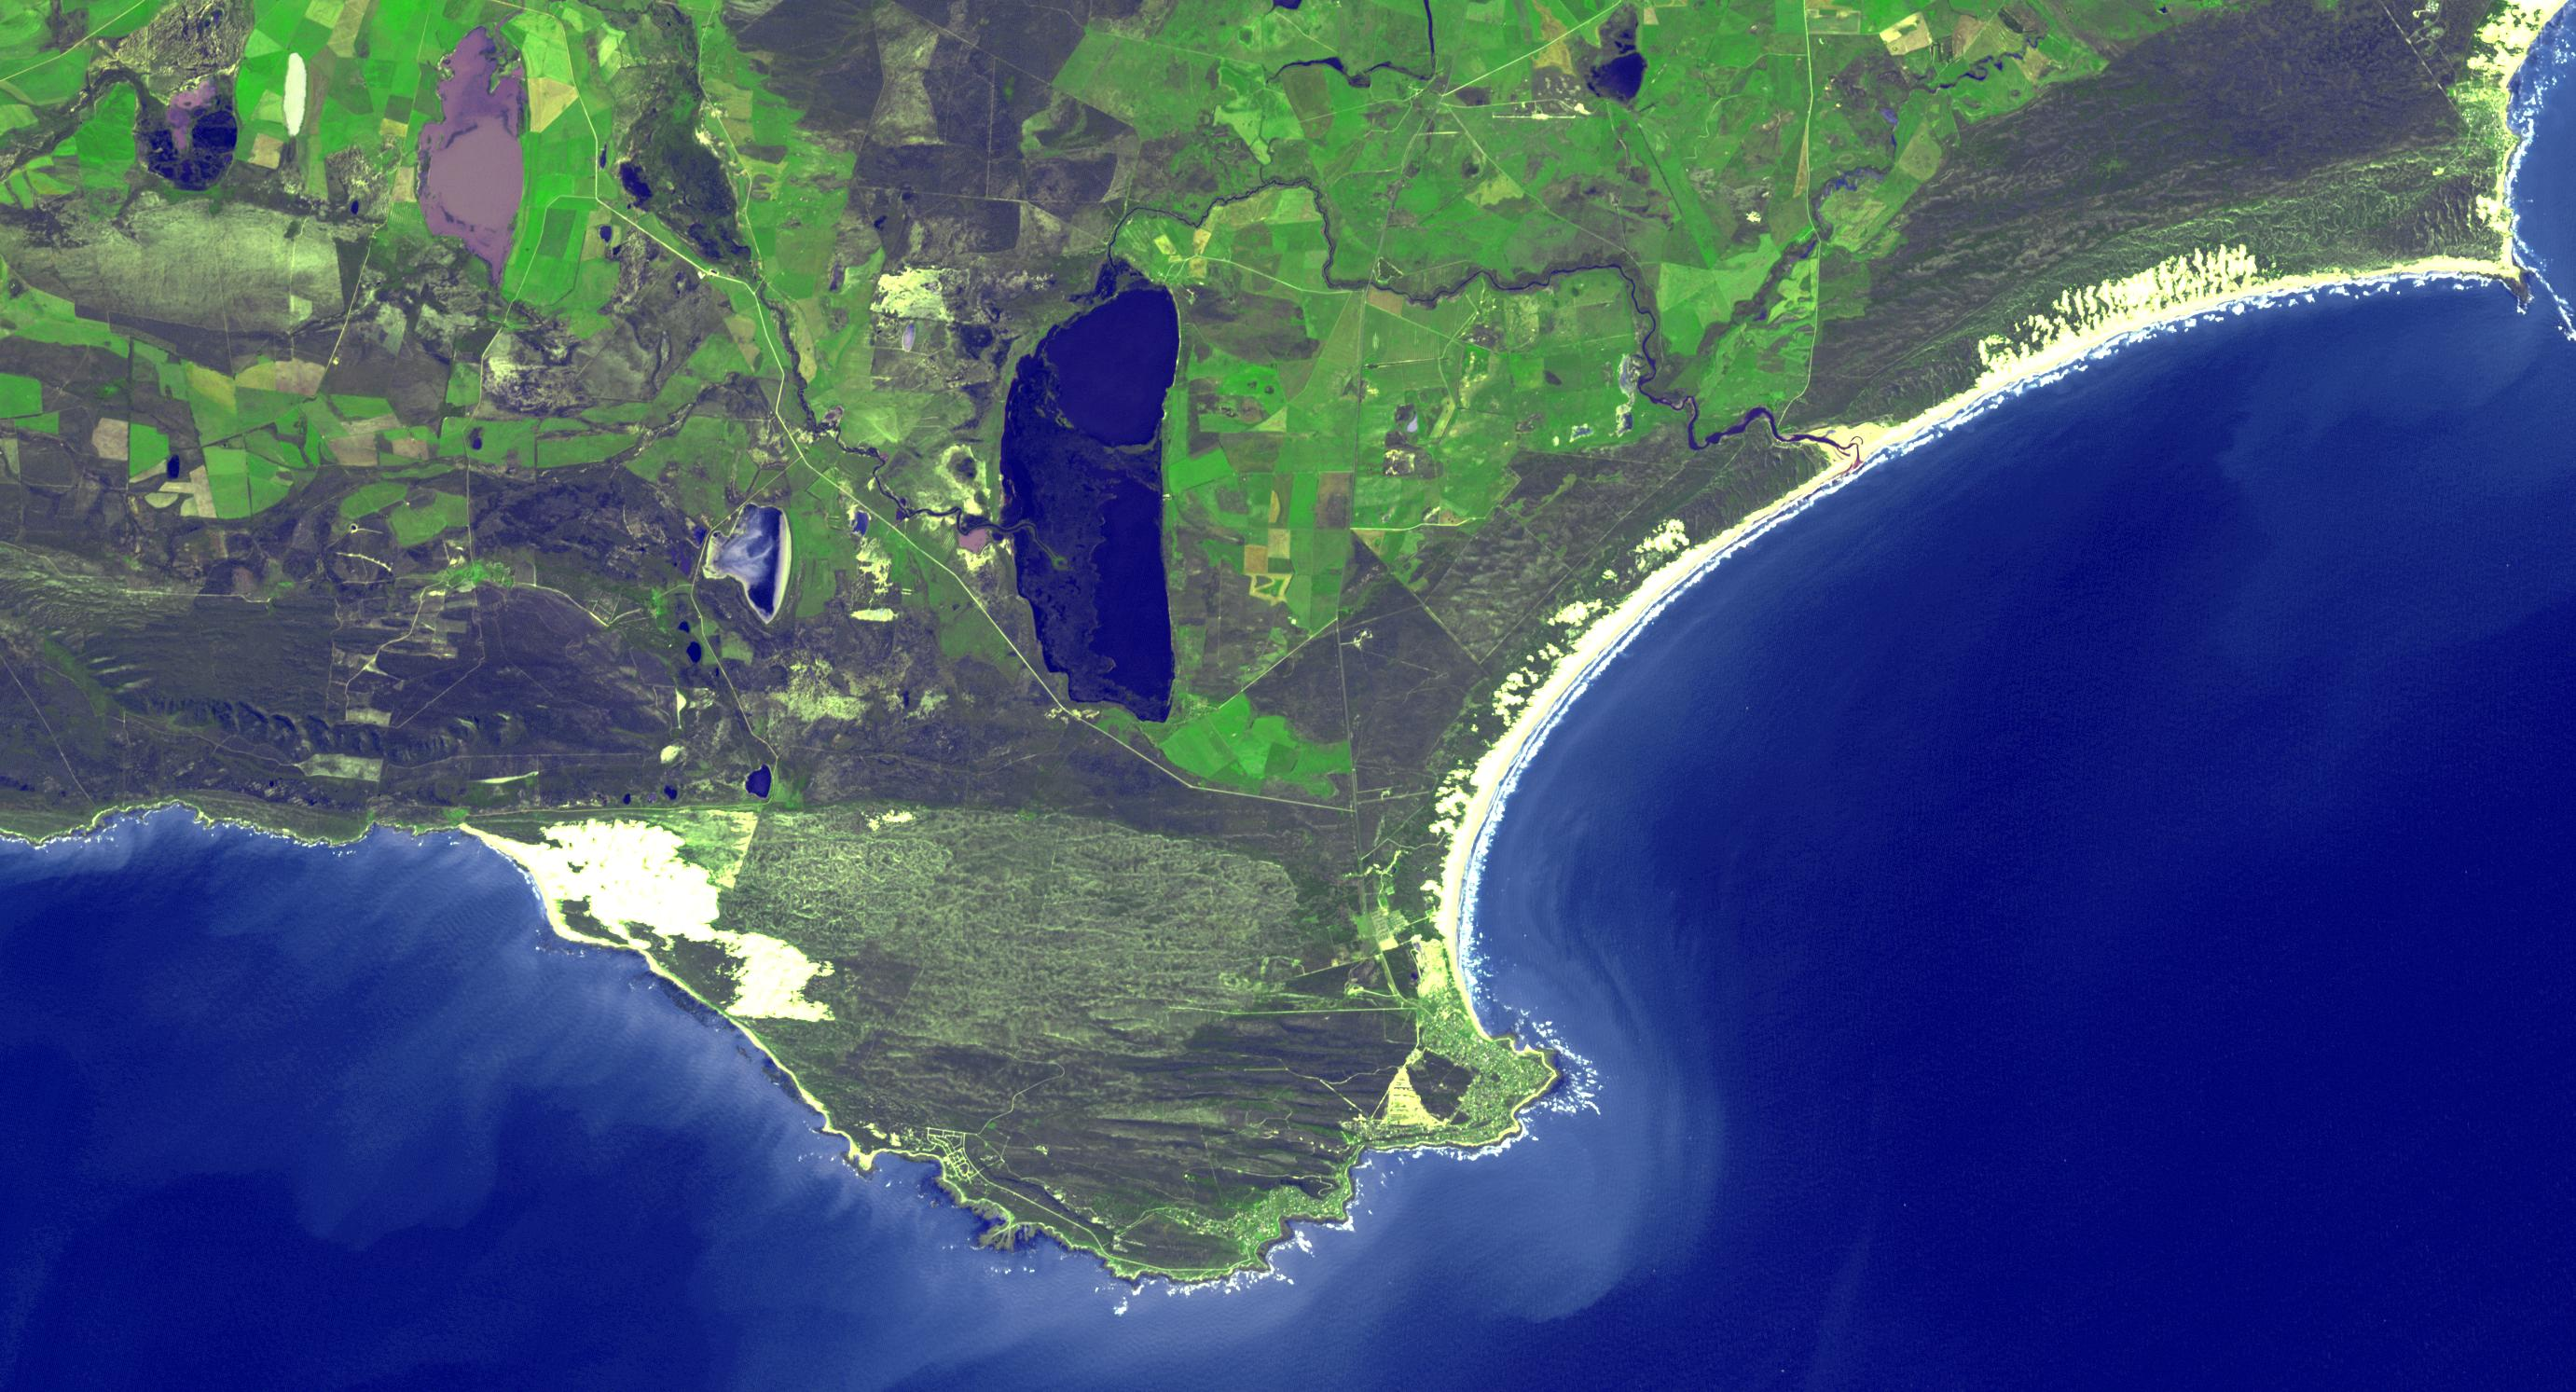

Cape Agulhas, South Africa

The southernmost tip of Africa is marked by the Cape Agulhas lighthouse. The warm Atlantic Agulhas current meets the cold water Indian Ocean Benguela current, creating treacherous seas that have claimed many ships over the last 450 years. The image covers an area of 22.5 by 41.1 kilometers, was acquired September 27, 2006, and is located at 34.8 degrees south, 20 degrees east.

With its 14 spectral bands from the visible to the thermal infrared wavelength region and its high spatial resolution of 15 to 90 meters (about 50 to 300 feet), ASTER images Earth to map and monitor the changing surface of our planet. ASTER is one of five Earth-observing instruments launched Dec. 18, 1999, on Terra. The instrument was built by Japan’s Ministry of Economy, Trade and Industry. A joint U.S./Japan science team is responsible for validation and calibration of the instrument and data products.

The broad spectral coverage and high spectral resolution of ASTER provides scientists in numerous disciplines with critical information for surface mapping and monitoring of dynamic conditions and temporal change. Example applications are: monitoring glacial advances and retreats; monitoring potentially active volcanoes; identifying crop stress; determining cloud morphology and physical properties; wetlands evaluation; thermal pollution monitoring; coral reef degradation; surface temperature mapping of soils and geology; and measuring surface heat balance.

The U.S. science team is located at NASA’s Jet Propulsion Laboratory, Pasadena, Calif. The Terra mission is part of NASA’s Science Mission Directorate, Washington, D.C.

Credit: NASA/METI/AIST/Japan Space Systems, and U.S./Japan ASTER Science Team